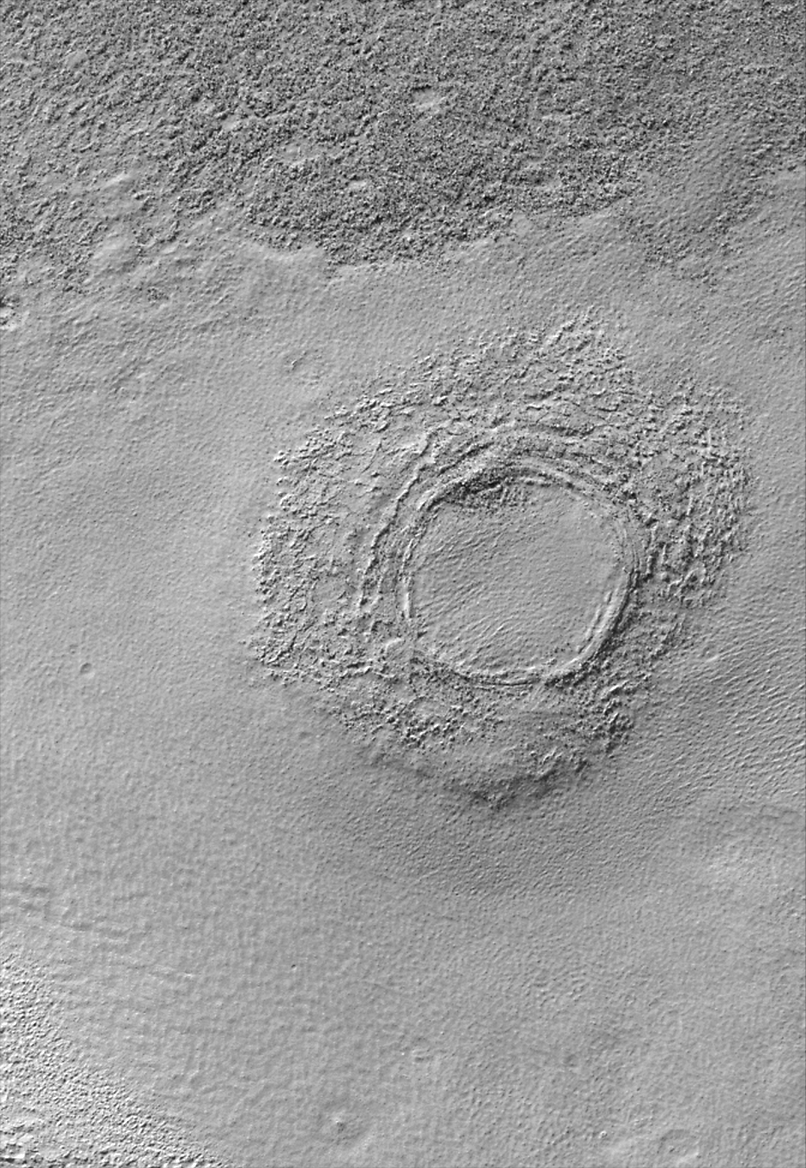

Floor of Alexey Tolstoy Crater

The circular, polar orbit of Mars Global Surveyor (MGS) achieved in early 1999 has begun to provide many opportunities to examine features in the martian southern hemisphere at high resolution. One of our favorite examples (thus far) is this picture of a small portion of the floor of Alexey Tolstoy Crater.

The top of the image shows a dark surface that is extremely rough and rocky. The rest of the image shows a brighter, smoother material. It appears that the bright material has been eroded back, exposing the lower, darker surface. The small crater that dominates this picture is only about 850 meters (930 yards) wide and has also been partly exhumed/exposed from beneath the bright, smooth material. Illumination is from the upper left.

Alexey (or Aleksey) Tolstoy Crater, in which the small unnamed crater seen in this picture occurs, was named by the International Astronomical Union in 1982 to honor the Soviet writer who died in 1945. It is one of only a few craters on Mars designated by both the first and last names of the honored person. The Alexey Tolstoy Crater has a diameter of 94 kilometers (58 miles) and is centered at 47.6°S latitude, 234.6°W longitude in eastern Promethei Terra.

Malin Space Science Systems and the California Institute of Technology built the MOC using spare hardware from the Mars Observer mission. MSSS operates the camera from its facilities in San Diego, CA. The Jet Propulsion Laboratory’s Mars Surveyor Operations Project operates the Mars Global Surveyor spacecraft with its industrial partner, Lockheed Martin Astronautics, from facilities in Pasadena, CA and Denver, CO.

Credit: NASA/JPL/MSSS